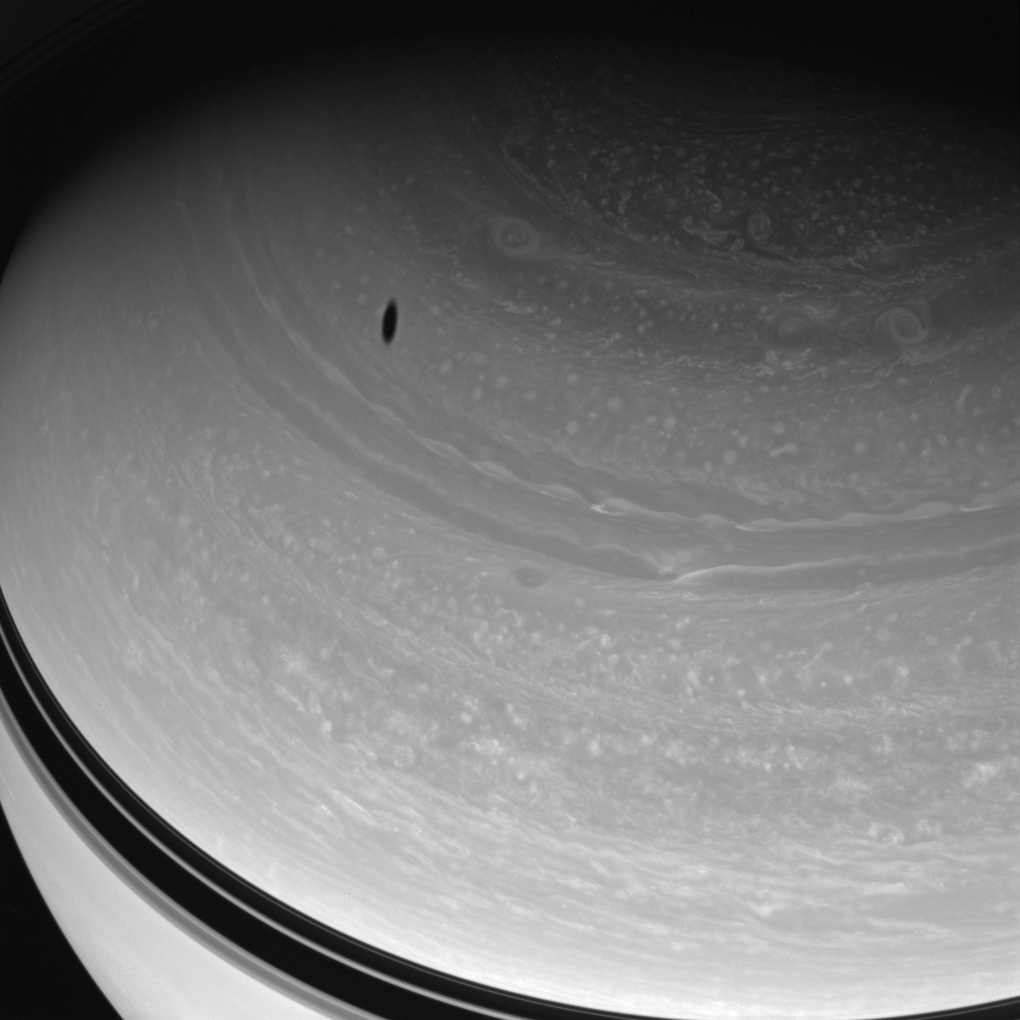

Raging Planet

Myriad vortices churn through Saturn’s high northern latitudes while Dione’s shadow drifts across the gas giant’s face.

This view looks toward the unilluminated side of the rings from about 43 degrees above the ringplane.

The image was taken with the Cassini spacecraft wide-angle camera on May 7, 2008 using a spectral filter sensitive to wavelengths of infrared light centered at 752 nanometers. The view was obtained at a distance of approximately 1.2 million kilometers (760,000 miles) from Saturn. Image scale is 69 kilometers (43 miles) per pixel.

The Cassini-Huygens mission is a cooperative project of NASA, the European Space Agency and the Italian Space Agency. The Jet Propulsion Laboratory, a division of the California Institute of Technology in Pasadena, manages the mission for NASA’s Science Mission Directorate, Washington, D.C. The Cassini orbiter and its two onboard cameras were designed, developed and assembled at JPL. The imaging operations center is based at the Space Science Institute in Boulder, Colo.

Credit: NASA/JPL/Space Science Institute